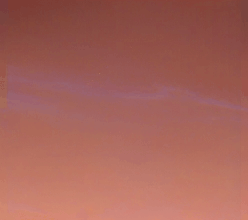

Pre-Dawn Clouds Over Mars

These are more wispy blue clouds from Sol 39 as seen by the Imager for Mars Pathfinder. The bright clouds near the bottom are about 30 degrees above the horizon. The clouds are believed to be at an altitude of 10 to 15 km, and are thought to be made of small water ice particles. The picture was taken about 35 minutes before sunrise.

Mars Pathfinder is the second in NASA’s Discovery program of low-cost spacecraft with highly focused science goals. The Jet Propulsion Laboratory, Pasadena, CA, developed and manages the Mars Pathfinder mission for NASA’s Office of Space Science, Washington, D.C. JPL is a division of the California Institute of Technology (Caltech). The Imager for Mars Pathfinder (IMP) was developed by the University of Arizona Lunar and Planetary Laboratory under contract to JPL. Peter Smith is the Principal Investigator.

Photojournal note: Sojourner spent 83 days of a planned seven-day mission exploring the Martian terrain, acquiring images, and taking chemical, atmospheric and other measurements. The final data transmission received from Pathfinder was at 10:23 UTC on September 27, 1997. Although mission managers tried to restore full communications during the following five months, the successful mission was terminated on March 10, 1998.

Credit: NASA/JPL